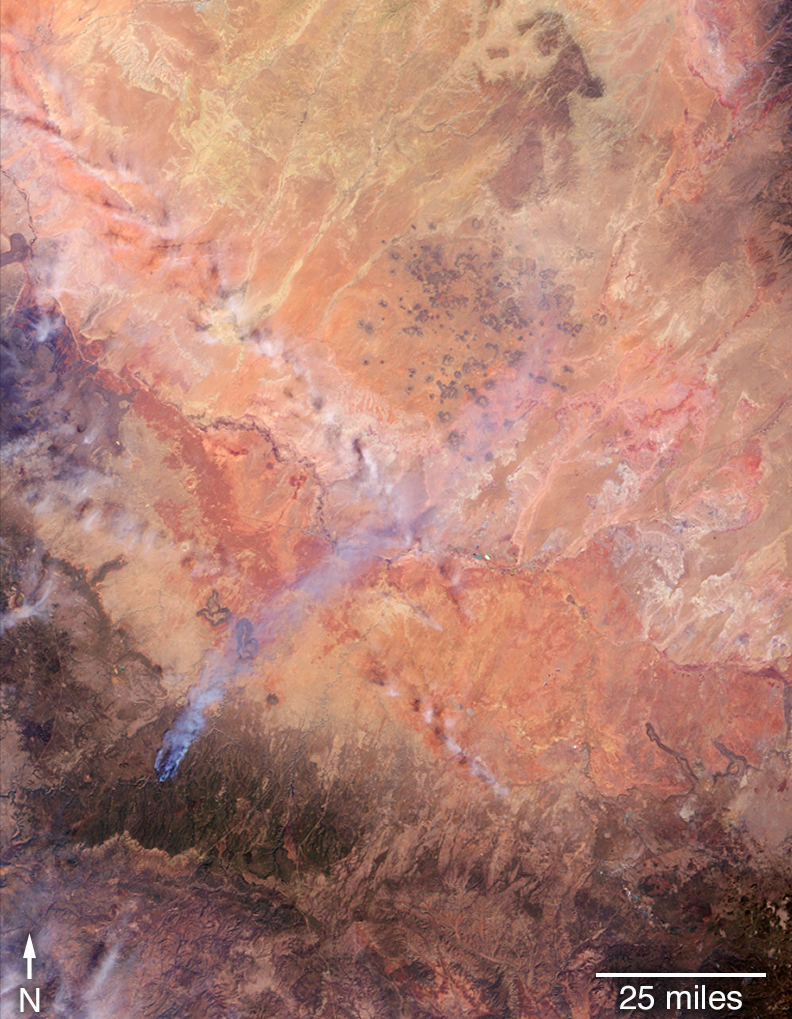

Tinder Fire in Arizona Viewed by NASA’s MISR

May 2, 2018

On April 27, 2018, the Tinder Fire ignited in eastern Arizona near the Blue Ridge Reservoir, about 50 miles (80 kilometers) southeast of Flagstaff and 20 miles (32 kilometers) northeast of Payson. During the first 24 hours it remained relatively small at 500 acres (202 hectares), but on April 29, during red flag wind conditions, it exploded to 8,600 acres (3,480 hectares). Residents of rural communities in the area were forced to evacuate and an unknown number of structures were burned. As of April 30, the Tinder Fire had burned a total of 11,400 acres (4,613 hectares).

On April 30 at 11:15 a.m. local time, the Multi-angle Imaging SpectroRadiometer (MISR) captured imagery of the Tinder Fire as it passed overhead on NASA’s Terra satellite. The MISR instrument has nine cameras that view Earth at different angles. This image shows the view from MISR’s nadir (downward-pointing) camera. The angular information from MISR’s images is used to calculate the height of the smoke plume, results of which are superimposed on the right-hand image (Figure 1). This shows that the plume top near the active fire was at approximately 13,000 feet altitude (4,000 meters). In general, higher-altitude plumes transport smoke greater distances from the source, impacting communities downwind. A stereo anaglyph (Figure 2) providing a three-dimensional view of the plume is also shown. Red-blue glasses with the red lens placed over your left eye are required to observe the 3D effect.

These data were acquired during Terra orbit 97691. The smoke plume height calculation was performed using the MISR INteractive eXplorer (MINX) software tool, which is publicly available at https://github.com/nasa/MINX. The MISR Plume Height Project maintains a database of global smoke plume heights, accessible at https://www-misr.jpl.nasa.gov/getData/accessData/MisrMinxPlumes2/.

MISR was built and is managed by NASA’s Jet Propulsion Laboratory in Pasadena, California, for NASA’s Science Mission Directorate in Washington. The Terra spacecraft is managed by NASA’s Goddard Space Flight Center in Greenbelt, Maryland. The MISR data were obtained from the NASA Langley Research Center Atmospheric Science Data Center in Hampton, Virginia. JPL is a division of Caltech in Pasadena.

Credit: NASA/GSFC/LaRC/JPL-Caltech, MISR Team